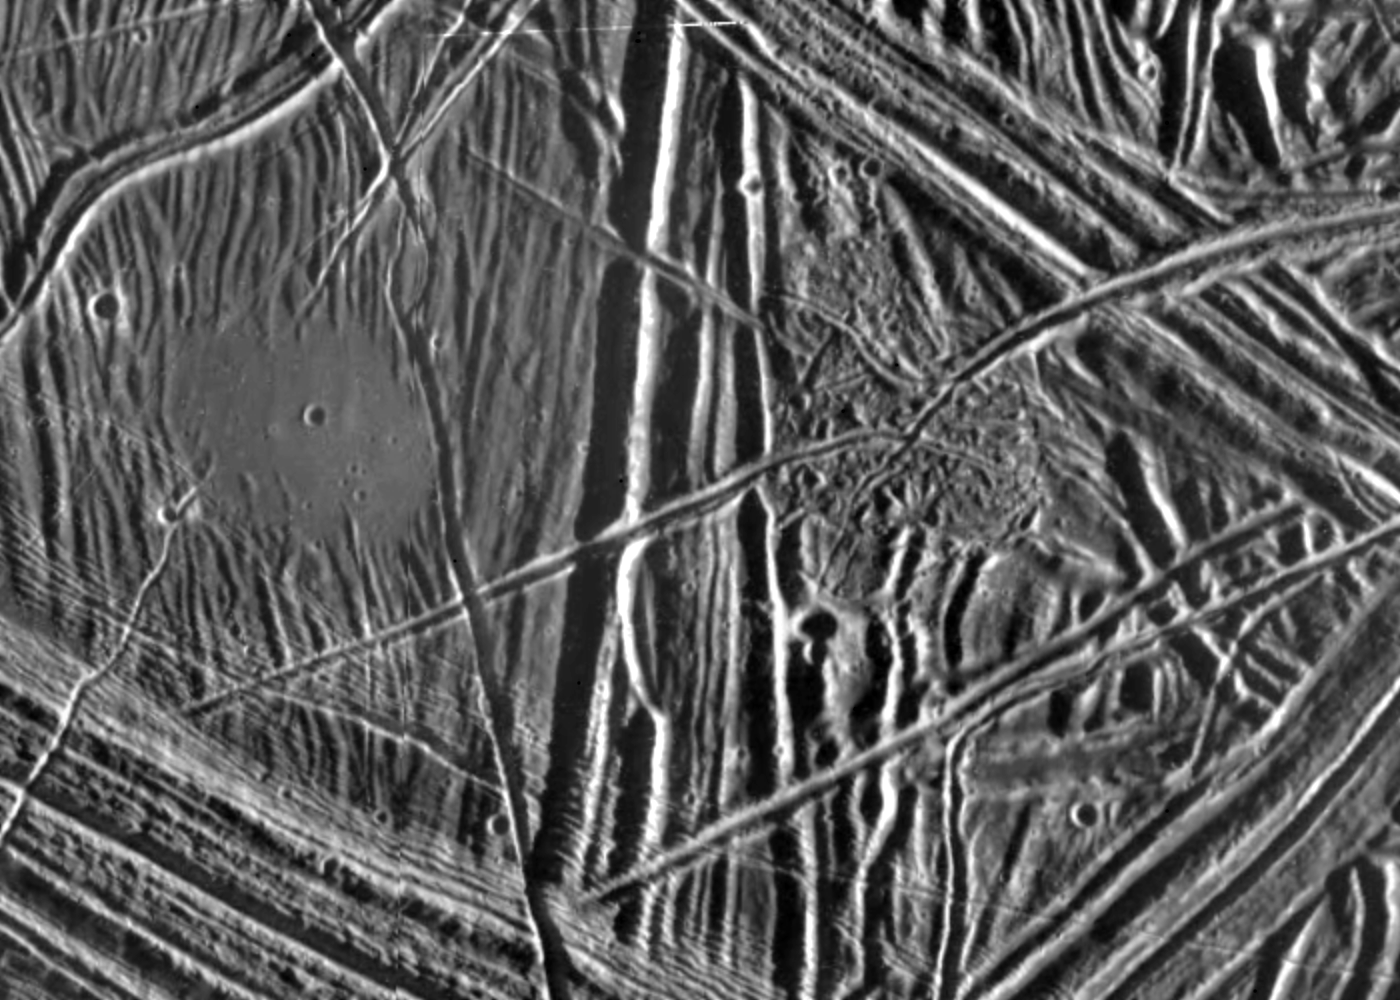

Close-up of Europa’s Surface

This close-up view of the icy surface of Europa, a moon of Jupiter, was obtained on December 20, 1996, by the Solid State Imaging system on board the Galileo spacecraft during its fourth orbit around Jupiter. The view is about 11 kilometers by 16 kilometers (7 miles by 10 miles) and has a resolution of 26 meters (28 yards). The Sun illuminates the scene from the east (right).

A flat smooth area about 3.2 kilometers (2 miles) across is seen in the left part of the picture. This area resulted from flooding by a fluid which erupted onto the surface and buried sets of ridges and grooves. The smooth area contrasts with a distinctly rugged patch of terrain farther east, to the right of the prominent ridge system running down the middle of the picture. The rugged patch of terrain is 4 kilometers (2.5 miles) across and represents localized disruption of the complex network of ridges in the area. Eruptions of material onto the surface, crustal disruption, and the formation of complex networks of folded and faulted ridges show that significant energy was available in the interior of Europa. Although small impact craters are most easily seen in the smooth area, they occur throughout the ridged terrain seen in this view.

The Jet Propulsion Laboratory, Pasadena, CA, manages the mission for NASA’s Office of Space Science, Washington D.C.

Credit: NASA/JPL/ASU